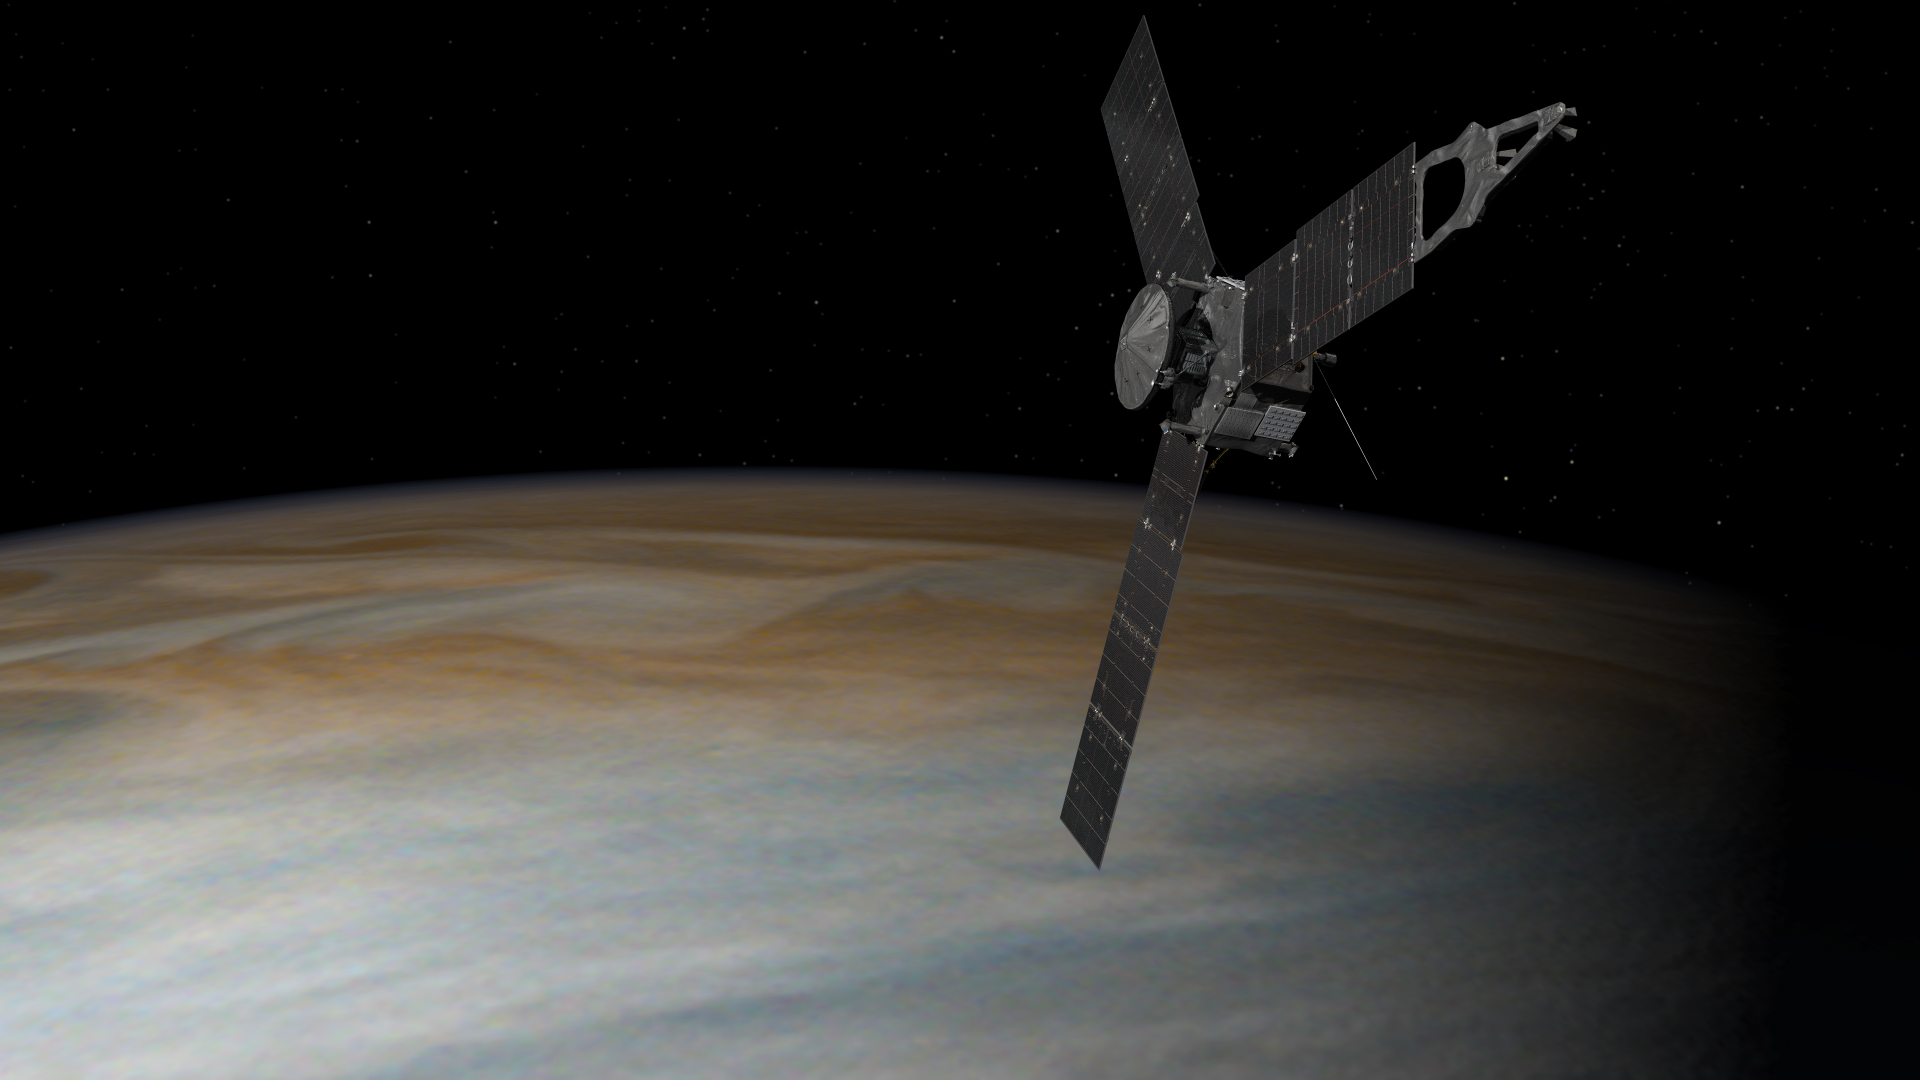

Juno Above Jupiter (Artist’s Concept)

This illustration depicts NASA’s Juno spacecraft in orbit above Jupiter. From its unique polar orbit, Juno will repeatedly dive between the planet and its intense belts of charged particle radiation, coming only about 3,000 miles (5,000 kilometers) from the cloud tops at closest approach.

NASA’s Jet Propulsion Laboratory, Pasadena, Calif., manages the Juno mission for the principal investigator, Scott Bolton, of Southwest Research Institute in San Antonio. The Juno mission is part of the New Frontiers Program managed at NASA’s Marshall Space Flight Center in Huntsville, Ala. Lockheed Martin Space Systems, Denver, built the spacecraft. JPL is a division of the California Institute of Technology in Pasadena.

Credit: NASA/JPL-Caltech